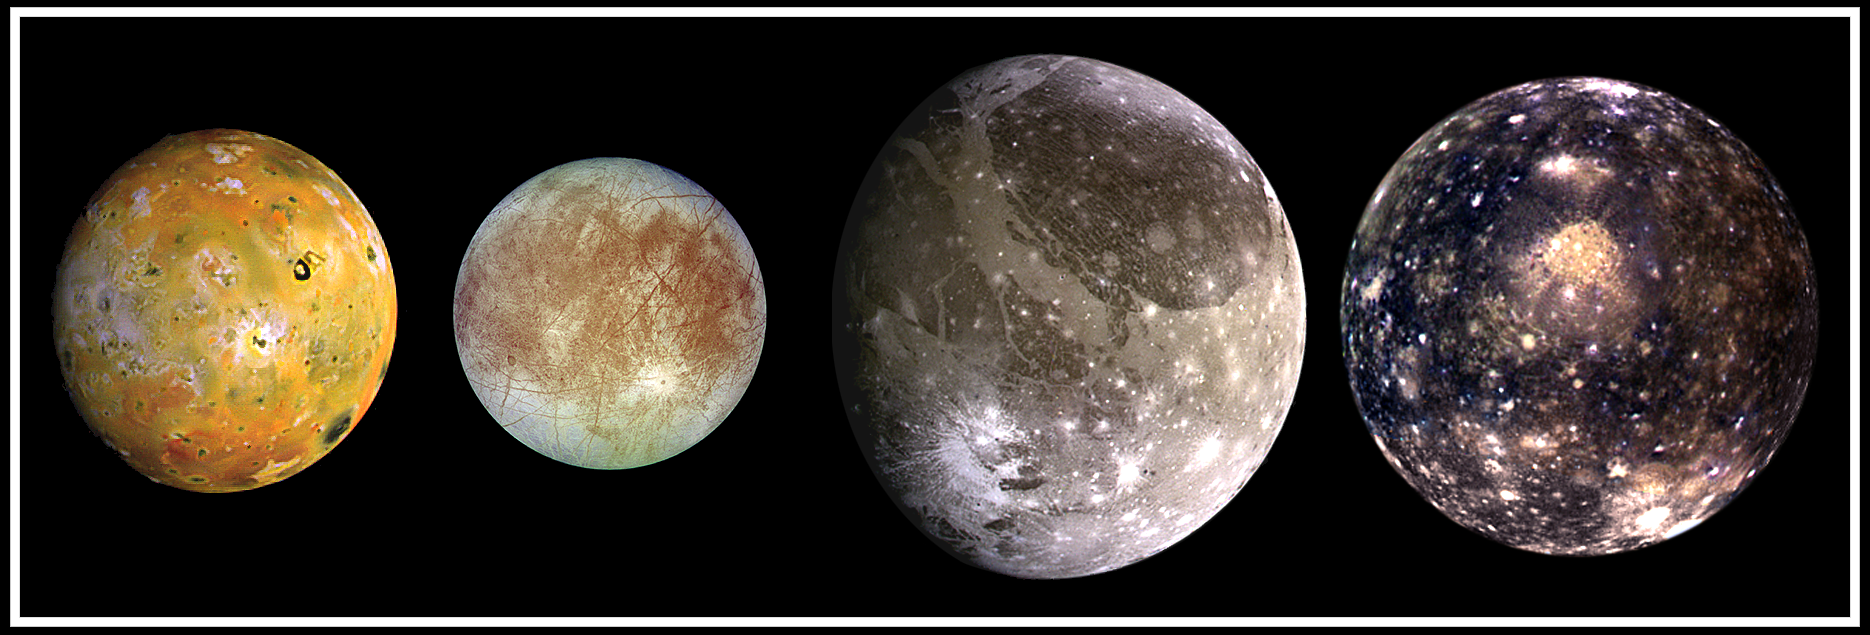

The Galilean Satellites

This composite includes the four largest moons of Jupiter which are known as the Galilean satellites. The Galilean satellites were first seen by the Italian astronomer Galileo Galilei in 1610. Shown from left to right in order of increasing distance from Jupiter, Io is closest, followed by Europa, Ganymede, and Callisto.

The order of these satellites from the planet Jupiter helps to explain some of the visible differences among the moons. Io is subject to the strongest tidal stresses from the massive planet. These stresses generate internal heating which is released at the surface and makes Io the most volcanically active body in our solar system. Europa appears to be strongly differentiated with a rock/iron core, an ice layer at its surface, and the potential for local or global zones of water between these layers. Tectonic resurfacing brightens terrain on the less active and partially differentiated moon Ganymede. Callisto, furthest from Jupiter, appears heavily cratered at low resolutions and shows no evidence of internal activity.

North is to the top of this composite picture in which these satellites have all been scaled to a common factor of 10 kilometers (6 miles) per picture element.

The Solid State Imaging (CCD) system aboard NASA’s Galileo spacecraft acquired the Io and Ganymede images in June 1996, the Europa images in September 1996, and the Callisto images in November 1997.

Launched in October 1989, the spacecraft’s mission is to conduct detailed studies of the giant planet, its largest moons and the Jovian magnetic environment.

The Jet Propulsion Laboratory, Pasadena, CA manages the mission for NASA’s Office of Space Science, Washington, DC.

Credit: NASA/JPL/DLR